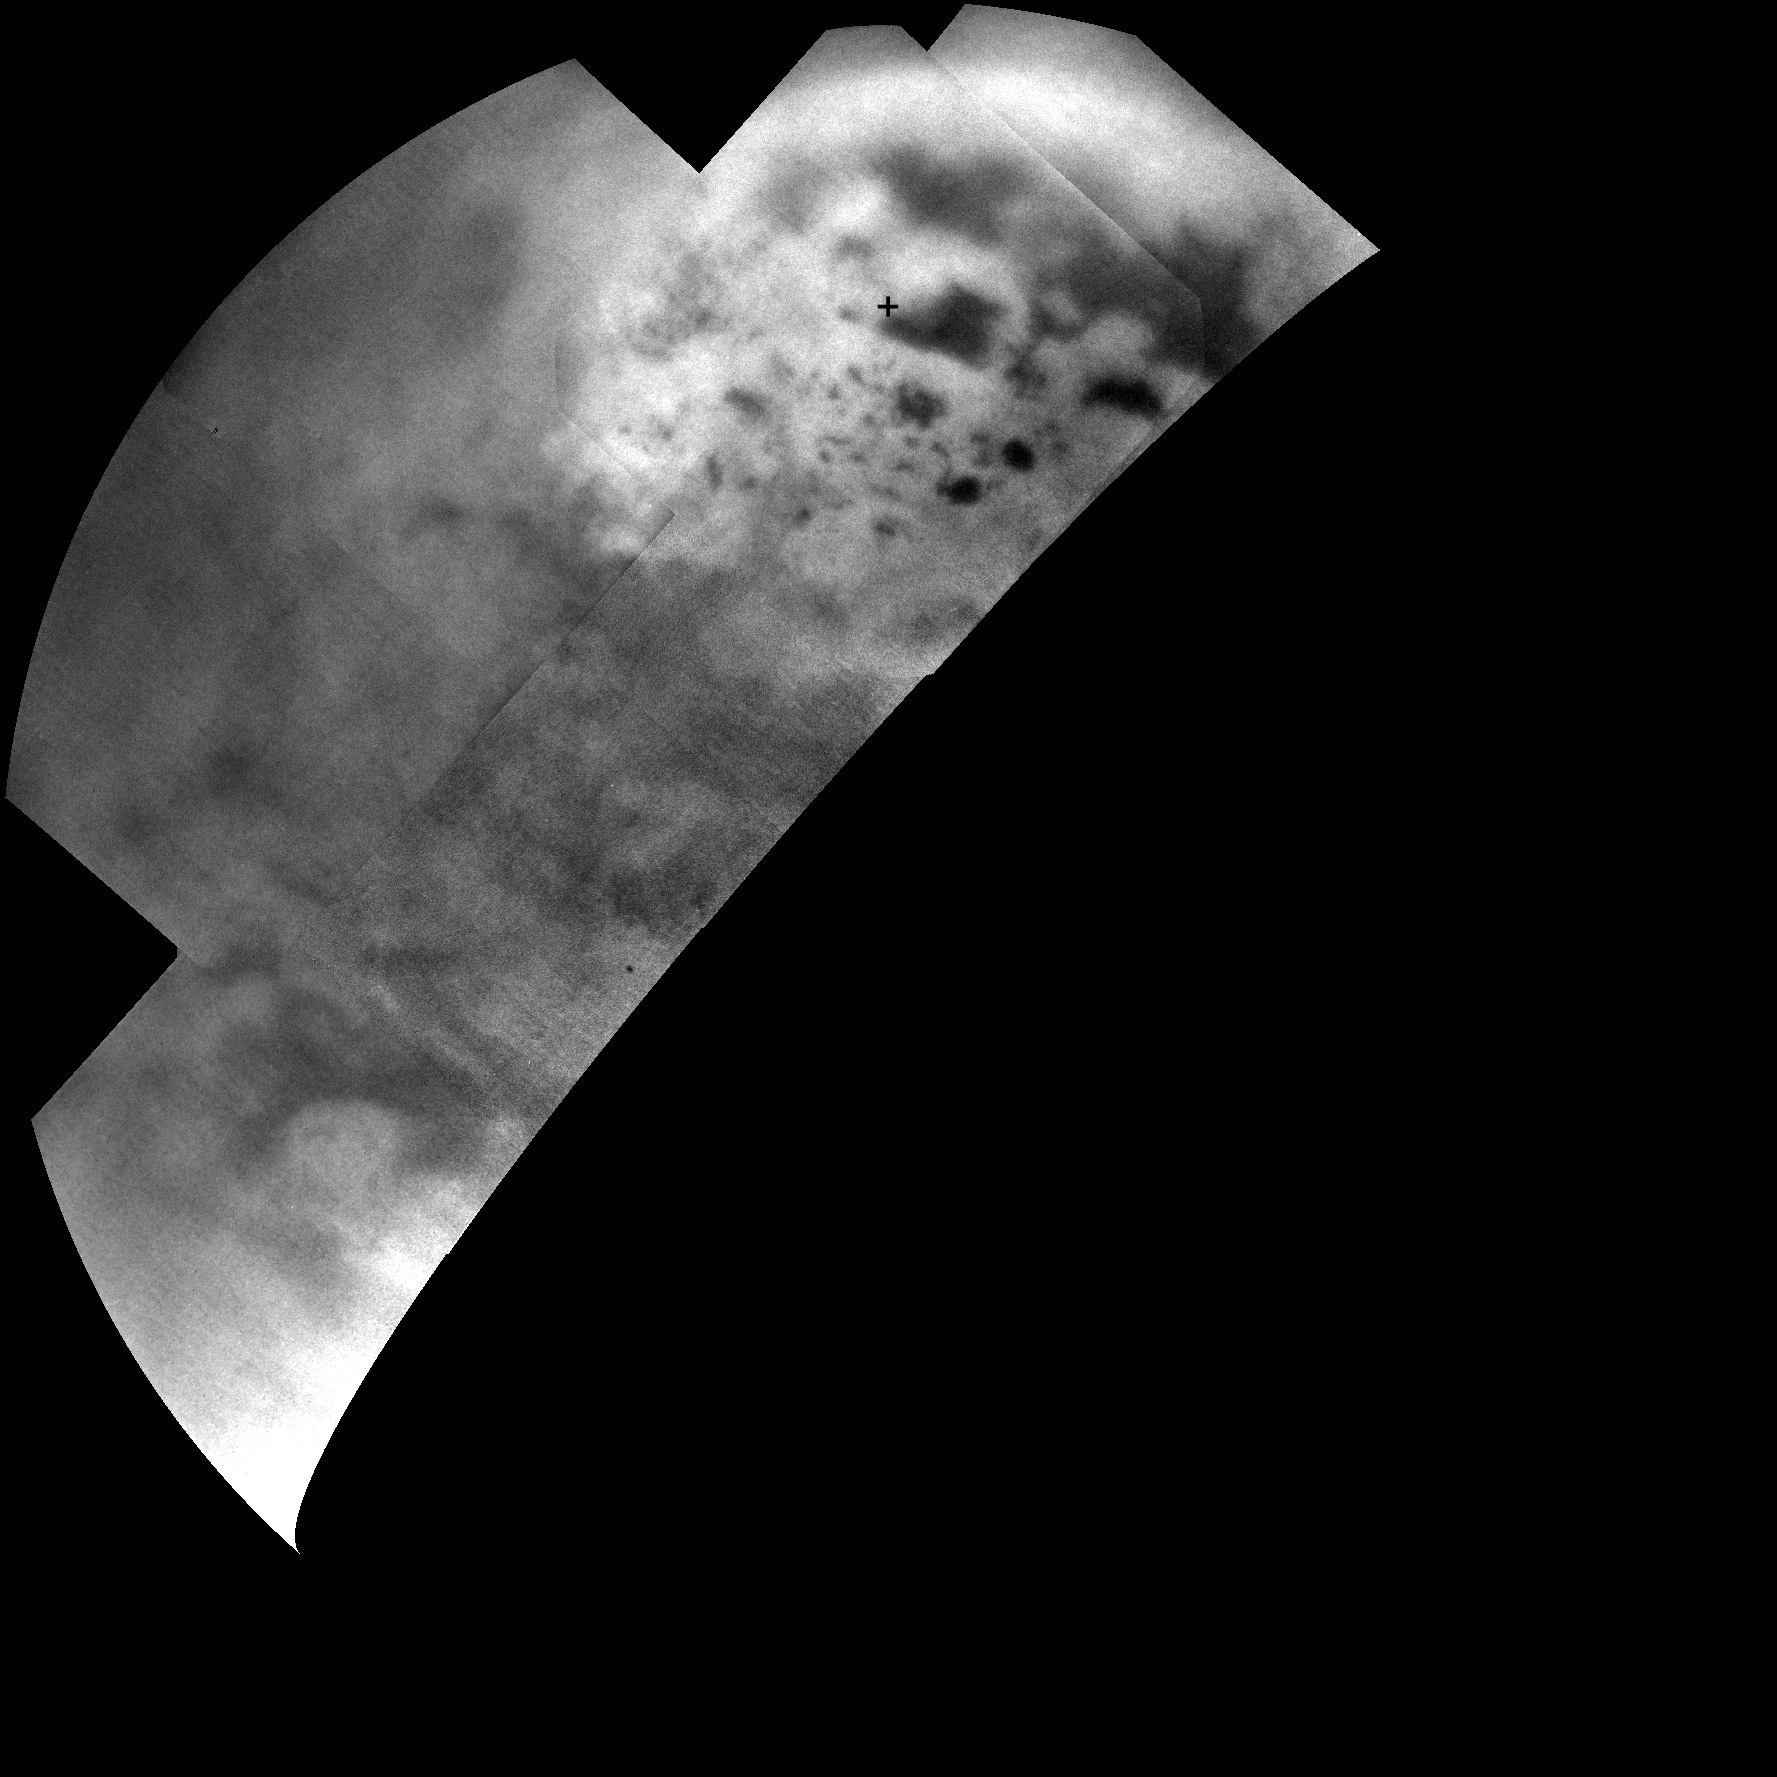

Dark Lakes on a Bright Landscape

Figure 1

Ultracold hydrocarbon lakes and seas (dark shapes) near the north pole of Saturn’s moon Titan can be seen embedded in some kind of bright surface material in this infrared mosaic from NASA’s Cassini mission.

The bright area suggests that the surface here is different from the rest of Titan, which might help explain why almost all of the lakes are found in this region. Titan’s lakes have very distinctive shapes — rounded cookie-cutter silhouettes and steep sides — and a variety of formation mechanisms have been proposed. The explanations range from the collapse of land after a volcanic eruption to karst terrain, where liquids dissolve soluble bedrock. Karst terrains on Earth can create spectacular topography such as the Carlsbad Caverns in New Mexico.

Titan is the only world in the solar system other than Earth that is known to have stable bodies of liquid on the surface. Titan’s, however, are composed of liquid ethane and methane rather than liquid water. While there is one large lake and a few smaller ones near Titan’s south pole, almost all of Titan’s lakes appear near the moon’s north pole. Scientists are using images like these to understand why.

The north pole is at the upper right in this view, marked with a cross. The largest of the dark shapes, at the upper right, is Kraken Mare, which is about the same size as Earth’s Caspian Sea and Lake Superior put together. To its upper left lies Ligeia Mare, the second largest sea (about 300 miles, or 500 kilometers, across). Directly below Ligeia Mare, Punga Mare (about 240 miles, or 380 kilometers, across) lies near the north pole.

The surface around the lakes appears brighter than Titan’s generally bland (darker grey) mid-latitudes. At the lower left, Titan’s largest impact crater, Menrva, can be seen as a bright feature almost completed surrounded by darker areas of widespread dunes. (Earlier views of Menrva are available at PIA06154, PIA08365 and PIA14541.) In this view, features at low latitudes are harder to discern because they were close to the horizon when these high-latitude observations were made.

The near-infrared images that make up this mosaic were obtained by Cassini’s imaging science subsystem on July 10, 2013. They were obtained in the near infrared band of light (938 nanometers), close to the visible range of light that human eyes can see. To human eyes, the lakes would still appear darker than the surrounding terrain. Seven imaging footprints (with four images per footprint), were used to make this mosaic in order to maximize signal from Titan’s surface through the hazy atmosphere. The image scale is 1.8 miles (2.9 kilometers) per pixel.

Until now, Cassini’s imaging science subsystem has only been able to capture distant, oblique or partial views of this area (e.g., PIA08930 and PIA12812). Three recent flybys provided better viewing geometry now that sunlight has pierced the winter darkness that shrouded Titan’s north pole at the time of Cassini’s arrival in the Saturn system nine years ago. A thick cap of haze that once hung over the north pole has also dissipated as northern summer approaches. And, thankfully, Titan’s beautiful, almost cloudless, rain-free weather continued during Cassini’s flybys this past summer.

For comparison, Cassini’s visual and infrared spectrometer also obtained data on the same area around the same time: PIA17471. Other imaging camera views can be seen at PIA17472 and PIA17473.

The Cassini-Huygens mission is a cooperative project of NASA, the European Space Agency and the Italian Space Agency. The Jet Propulsion Laboratory, a division of the California Institute of Technology, Pasadena, manages the Cassini-Huygens mission for NASA’s Science Mission Directorate in Washington. The Cassini orbiter and its two onboard cameras were designed, developed and assembled at JPL. The imaging team consists of scientists from the United States, the United Kingdom, France and Germany. The imaging operations center is based at the Space Science Institute in Boulder, Colo.

Credit: NASA/JPL-Caltech/SSI/JHUAPL/Univ. of Arizona